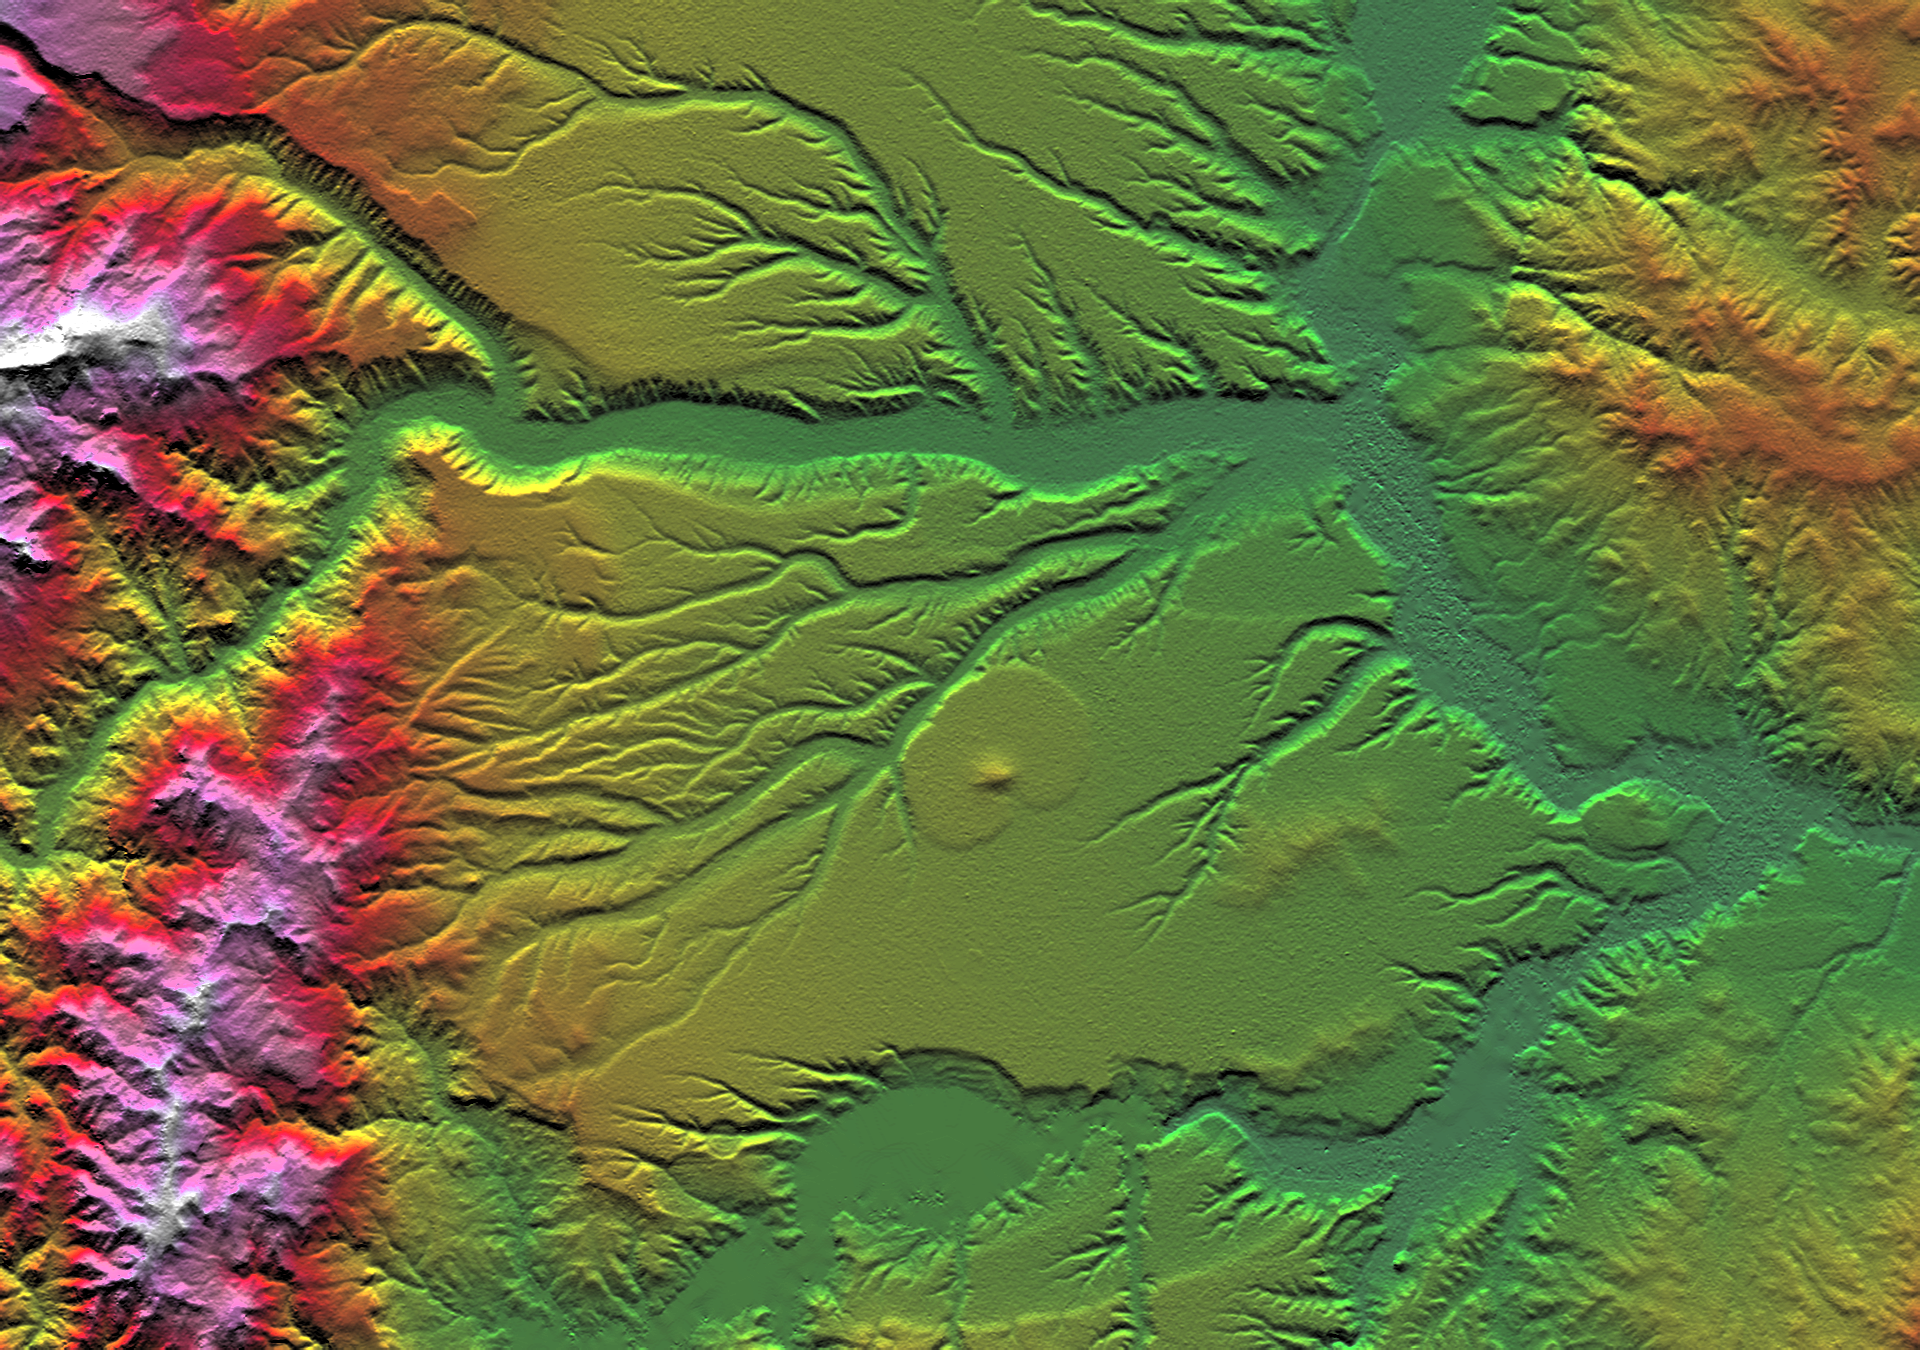

SRTM Colored Height and Shaded Relief: Corral de Piedra, Argentina

Volcanism and erosion are prominently seen in this view of the eastern flank of the Andes Mountains taken by Shuttle Radar Topography Mission (SRTM). The area is southeast of San Martin de Los Andes, Argentina. Eroded peaks up to 2,210-meter-high (7,260-foot) are seen on the west (left), but much of the scene consists of lava plateaus that slope gently eastward. These lava flows were most likely derived from volcanic sources in the high mountains. However, younger and more localized volcanic activity is evident in the topographic data as a cone surrounding oval-shaped flow near the center of the scene.

The plateaus are extensively eroded by the Rio Limay (bottom of the image) and the Rio Collon Cura and its tributaries (upper half). The larger stream channels have reached a stable level and are now cutting broad valleys. Few terraces between the levels of the high plateaus and lower valleys (bottom center and upper right of the volcanic cone) indicate that stream erosion had once temporarily reached a higher stable level before eroding down to its current level. In general, depositional surfaces like lava flows are progressively younger with increasing elevation, while erosional surfaces are progressively younger with decreasing elevation.

Two visualization methods were combined to produce this image: shading and color coding of topographic height. The shade image was derived by computing topographic slope in the north-south direction. Northern slopes appear bright and southern slopes appear dark, as would be the case at noon at this latitude in the southern hemisphere. Color coding is directly related to topographic height, with green at the lower elevations, rising through yellow, red and magenta to white at the highest elevations.

Elevation data used in this image was acquired by the Shuttle Radar Topography Mission (SRTM) aboard the Space Shuttle Endeavour, launched on February 11, 2000. SRTM used the same radar instrument that comprised the Spaceborne Imaging Radar-C/X-Band Synthetic Aperture Radar (SIR-C/X-SAR) that flew twice on the Space Shuttle Endeavour in 1994. SRTM was designed to collect three-dimensional measurements of the Earth’s surface. To collect the 3-D data, engineers added a 60-meter-long (200-foot) mast, installed additional C-band and X-band antennas, and improved tracking and navigation devices. The mission is a cooperative project between the National Aeronautics and Space Administration (NASA), the National Imagery and Mapping Agency (NIMA) of the U.S. Department of Defense, and the German and Italian space agencies. It is managed by NASA’s Jet Propulsion Laboratory, Pasadena, CA, for NASA’s Earth Science Enterprise, Washington, DC.

Size: 57.6 x 40.5 kilometers ( 35.7 x 25.1 miles)
Location: 40.4 deg. South lat., 70.8 deg. West lon.
Orientation: North toward the top
Image Data: Shaded and colored SRTM elevation model
Date Acquired: February 2000

Credit: NASA/JPL/NIMA